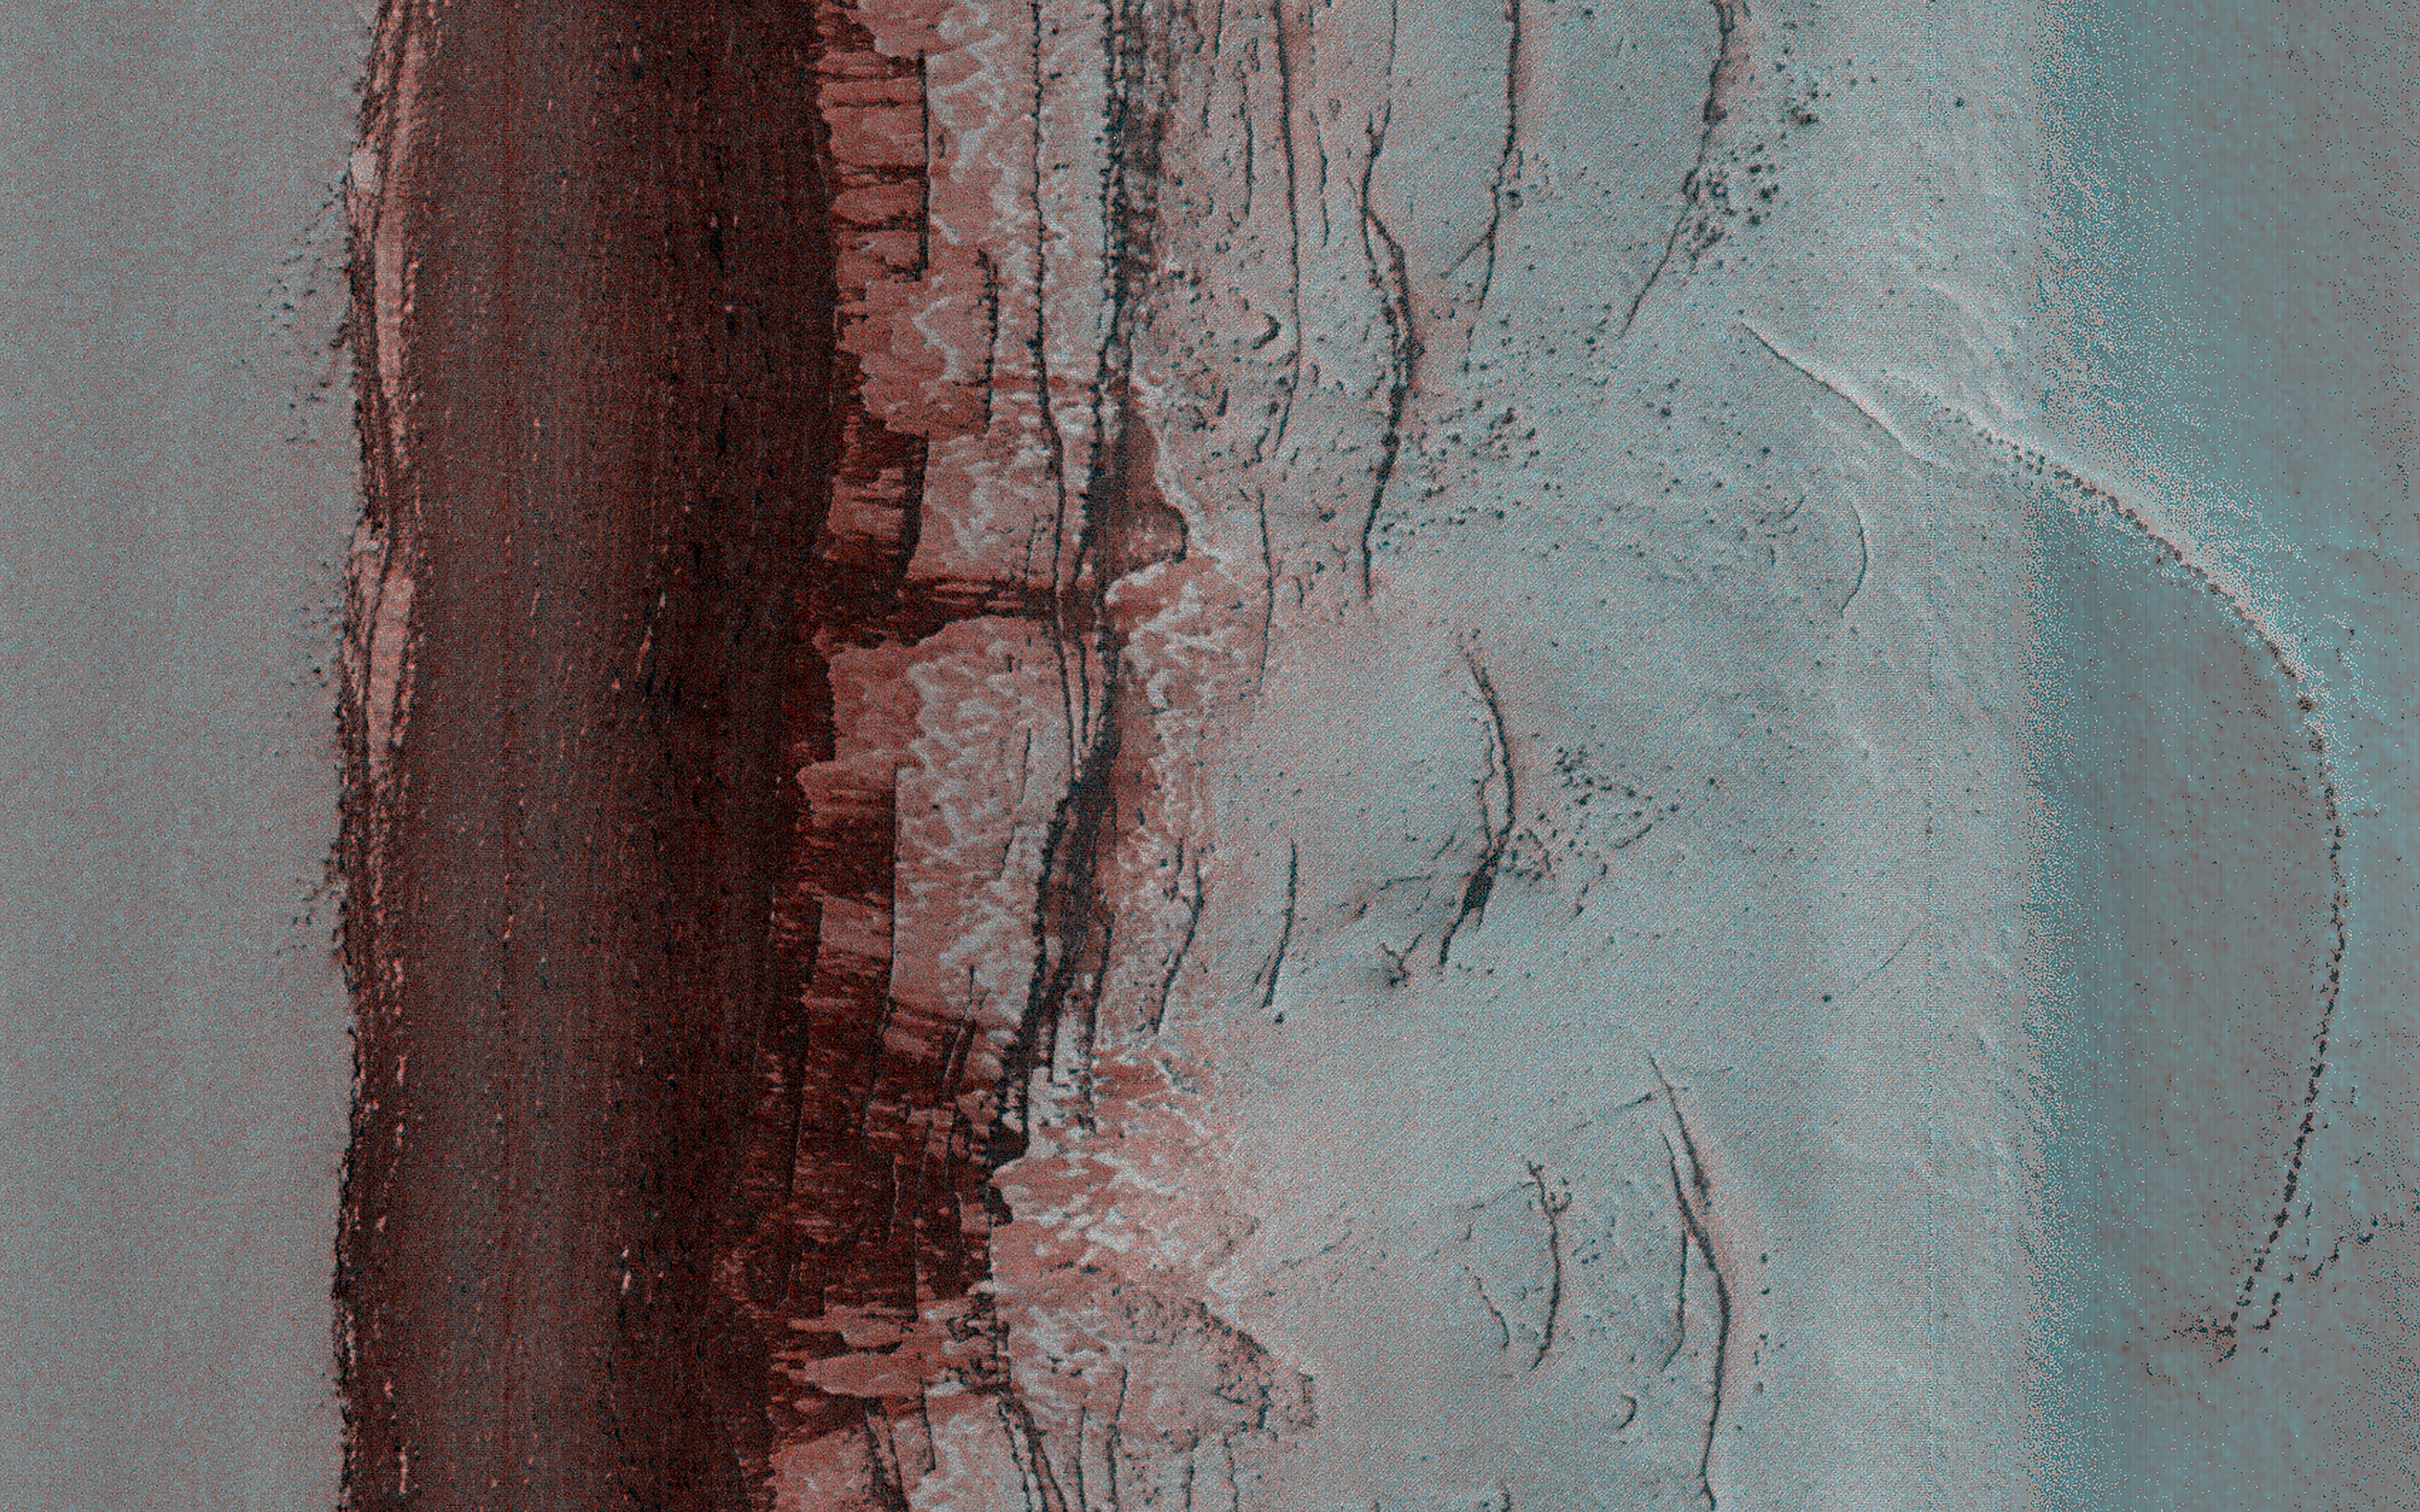

A Look at a Steep North Polar Scarp

This very steep (more than 60 degrees) scarp shows mass wasting activity every year in the early northern spring, when it is first illuminated after the period of winter darkness. This observation was an attempt to image in late northern winter, in spite of poor illumination.

The solar incidence angle is 91.3 degrees, meaning that the Sun is just below the horizon and there was no direct lighting when this image was acquired. However, the atmosphere scatters light to create some diffuse lighting, and the surface is very bright from winter frost deposition, so a useful image of the surface was obtained.

The image reveals relatively dark streaks down the steep slope, so mass wasting activity has already started. There is some direct illumination here close to noontime at this time of year, which may be sufficient to initiate some activity.

The map is projected here at a scale of 50 centimeters (19.7 inches) per pixel. (The original image scale is 63.3 centimeters [24.9 inches] per pixel [with 2 x 2 binning]; objects on the order of 190 centimeters [74.8 inches] across are resolved.) North is up.

The University of Arizona, in Tucson, operates HiRISE, which was built by Ball Aerospace & Technologies Corp., in Boulder, Colorado. NASA’s Jet Propulsion Laboratory, a division of Caltech in Pasadena, California, manages the Mars Reconnaissance Orbiter Project for NASA’s Science Mission Directorate, Washington.

Credit: NASA/JPL-Caltech/University of Arizona